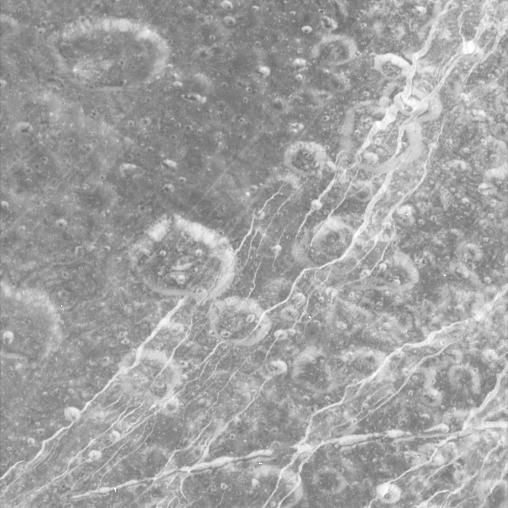

At Carthage Linea

Dione’s icy surface is scarred by craters and sliced up by multiple generations of geologically-young bright fractures. Numerous fine, roughly-parallel linear grooves run across the terrain in the upper left corner.

Most of the craters seen here have bright walls and dark deposits of material on their floors. As on other Saturnian moons, rockslides on Dione (1,126 kilometers, or 700 miles across) may reveal cleaner ice, while the darker materials accumulate in areas of lower topography and lower slope (e.g. crater floors and the bases of scarps).

The terrain seen here is centered at 15.4 degrees north latitude, 330.3 degrees west longitude, in a region called Carthage Linea. North on Dione is up and rotated 50 degrees to the left.

The image was taken in visible green light with the Cassini narrow-angle camera on Oct. 11, 2005, at a distance of approximately 19,600 kilometers (12,200 miles) from Dione. The image scale is about 230 meters (760 feet) per pixel.

The Cassini-Huygens mission is a cooperative project of NASA, the European Space Agency and the Italian Space Agency. The Jet Propulsion Laboratory, a division of the California Institute of Technology in Pasadena, manages the mission for NASA’s Science Mission Directorate, Washington, D.C. The Cassini orbiter and its two onboard cameras were designed, developed and assembled at JPL. The imaging operations center is based at the Space Science Institute in Boulder, Colo.

Credit: NASA/JPL/Space Science Institute